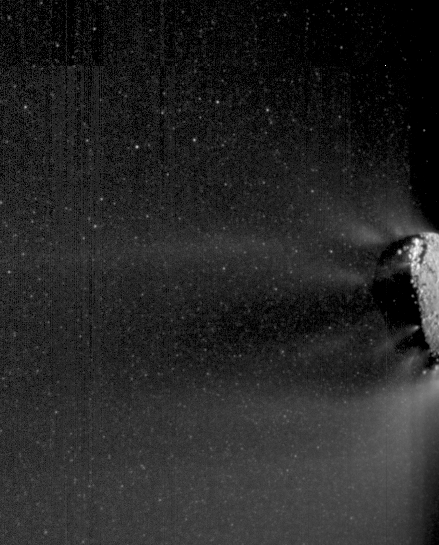

Icy Particle Spray

This movie made from images obtained by NASA’s EPOXI mission spacecraft shows an active end of the nucleus of comet Hartley 2. Icy particles spew from the surface. The specks move as the movie toggles back and forth. Most of these particles are traveling with the nucleus. They are fluffy “snowballs” about 3 centimeters to 30 centimeters (1 inch to 1 foot) across.

The images for the movie were obtained by the Medium Resolution Imager on Nov. 4, 2010, the day the EPOXI mission spacecraft made its closest approach to the comet.

NASA’s Jet Propulsion Laboratory, Pasadena, Calif., manages the EPOXI mission for NASA’s Science Mission Directorate, Washington. The University of Maryland, College Park, is home to the mission’s principal investigator, Michael A’Hearn. The spacecraft was built for NASA by Ball Aerospace & Technologies Corp., Boulder, Colo.

Credit: NASA/JPL-Caltech/UMD/Brown